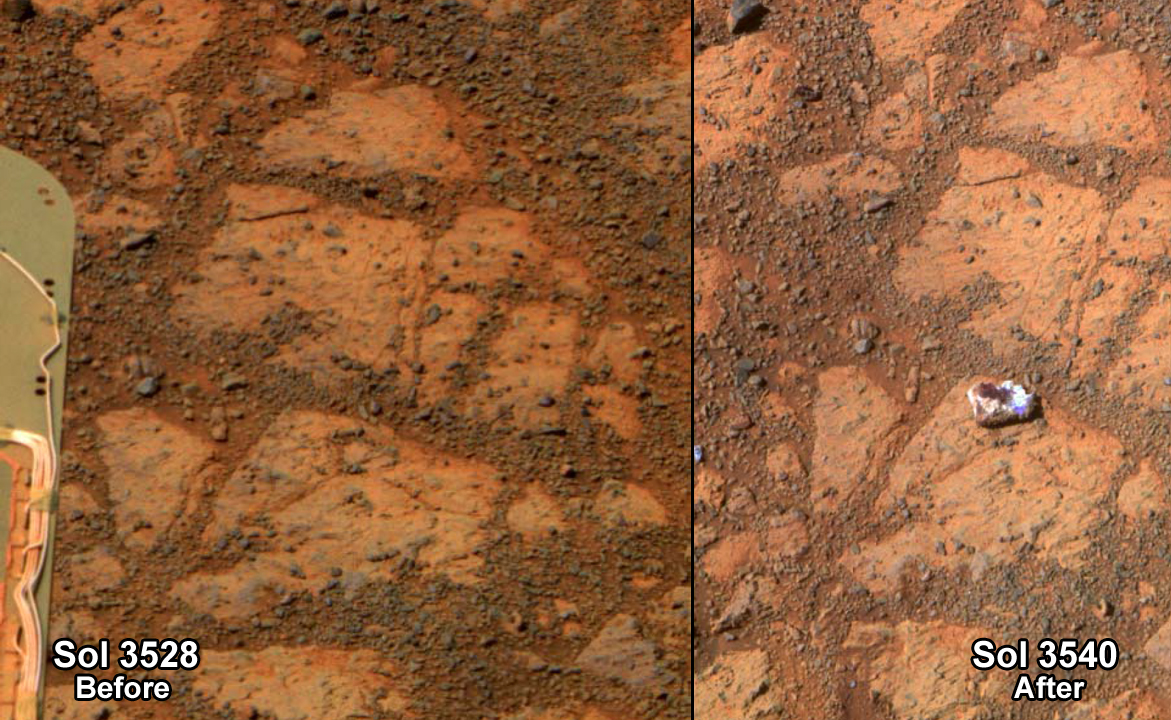

Rock That Appeared in Front of Opportunity on “Murray Ridge”

This before-and-after pair of images of the same patch of ground in front of NASA’s Mars Exploration Rover Opportunity 13 days apart documents the arrival of a bright rock onto the scene. The rover had completed a short drive just before taking the second image, and one of its wheels likely knocked the rock — dubbed “Pinnacle Island” — to this position. The rock is about the size of a doughnut.

The images are from Opportunity’s panoramic camera (Pancam). The one on the left is from 3,528th Martian day, or sol, of the rover’s work on Mars (Dec. 26, 2013). The one on the right, with the newly arrived rock, is from Sol 3540 (Jan. 8, 2014). Much of the rock is bright-toned, nearly white. A portion is deep red in color. Pinnacle Island may have been flipped upside down when a wheel dislodged it, providing an unusual circumstance for examining the underside of a Martian rock.

The site is on “Murray Ridge,” a section of the rim of Endeavour Crater where Opportunity is working on north-facing slopes during the rover’s sixth Martian winter.

Credit: NASA/JPL-Caltech/Cornell Univ./Arizona State Univ.